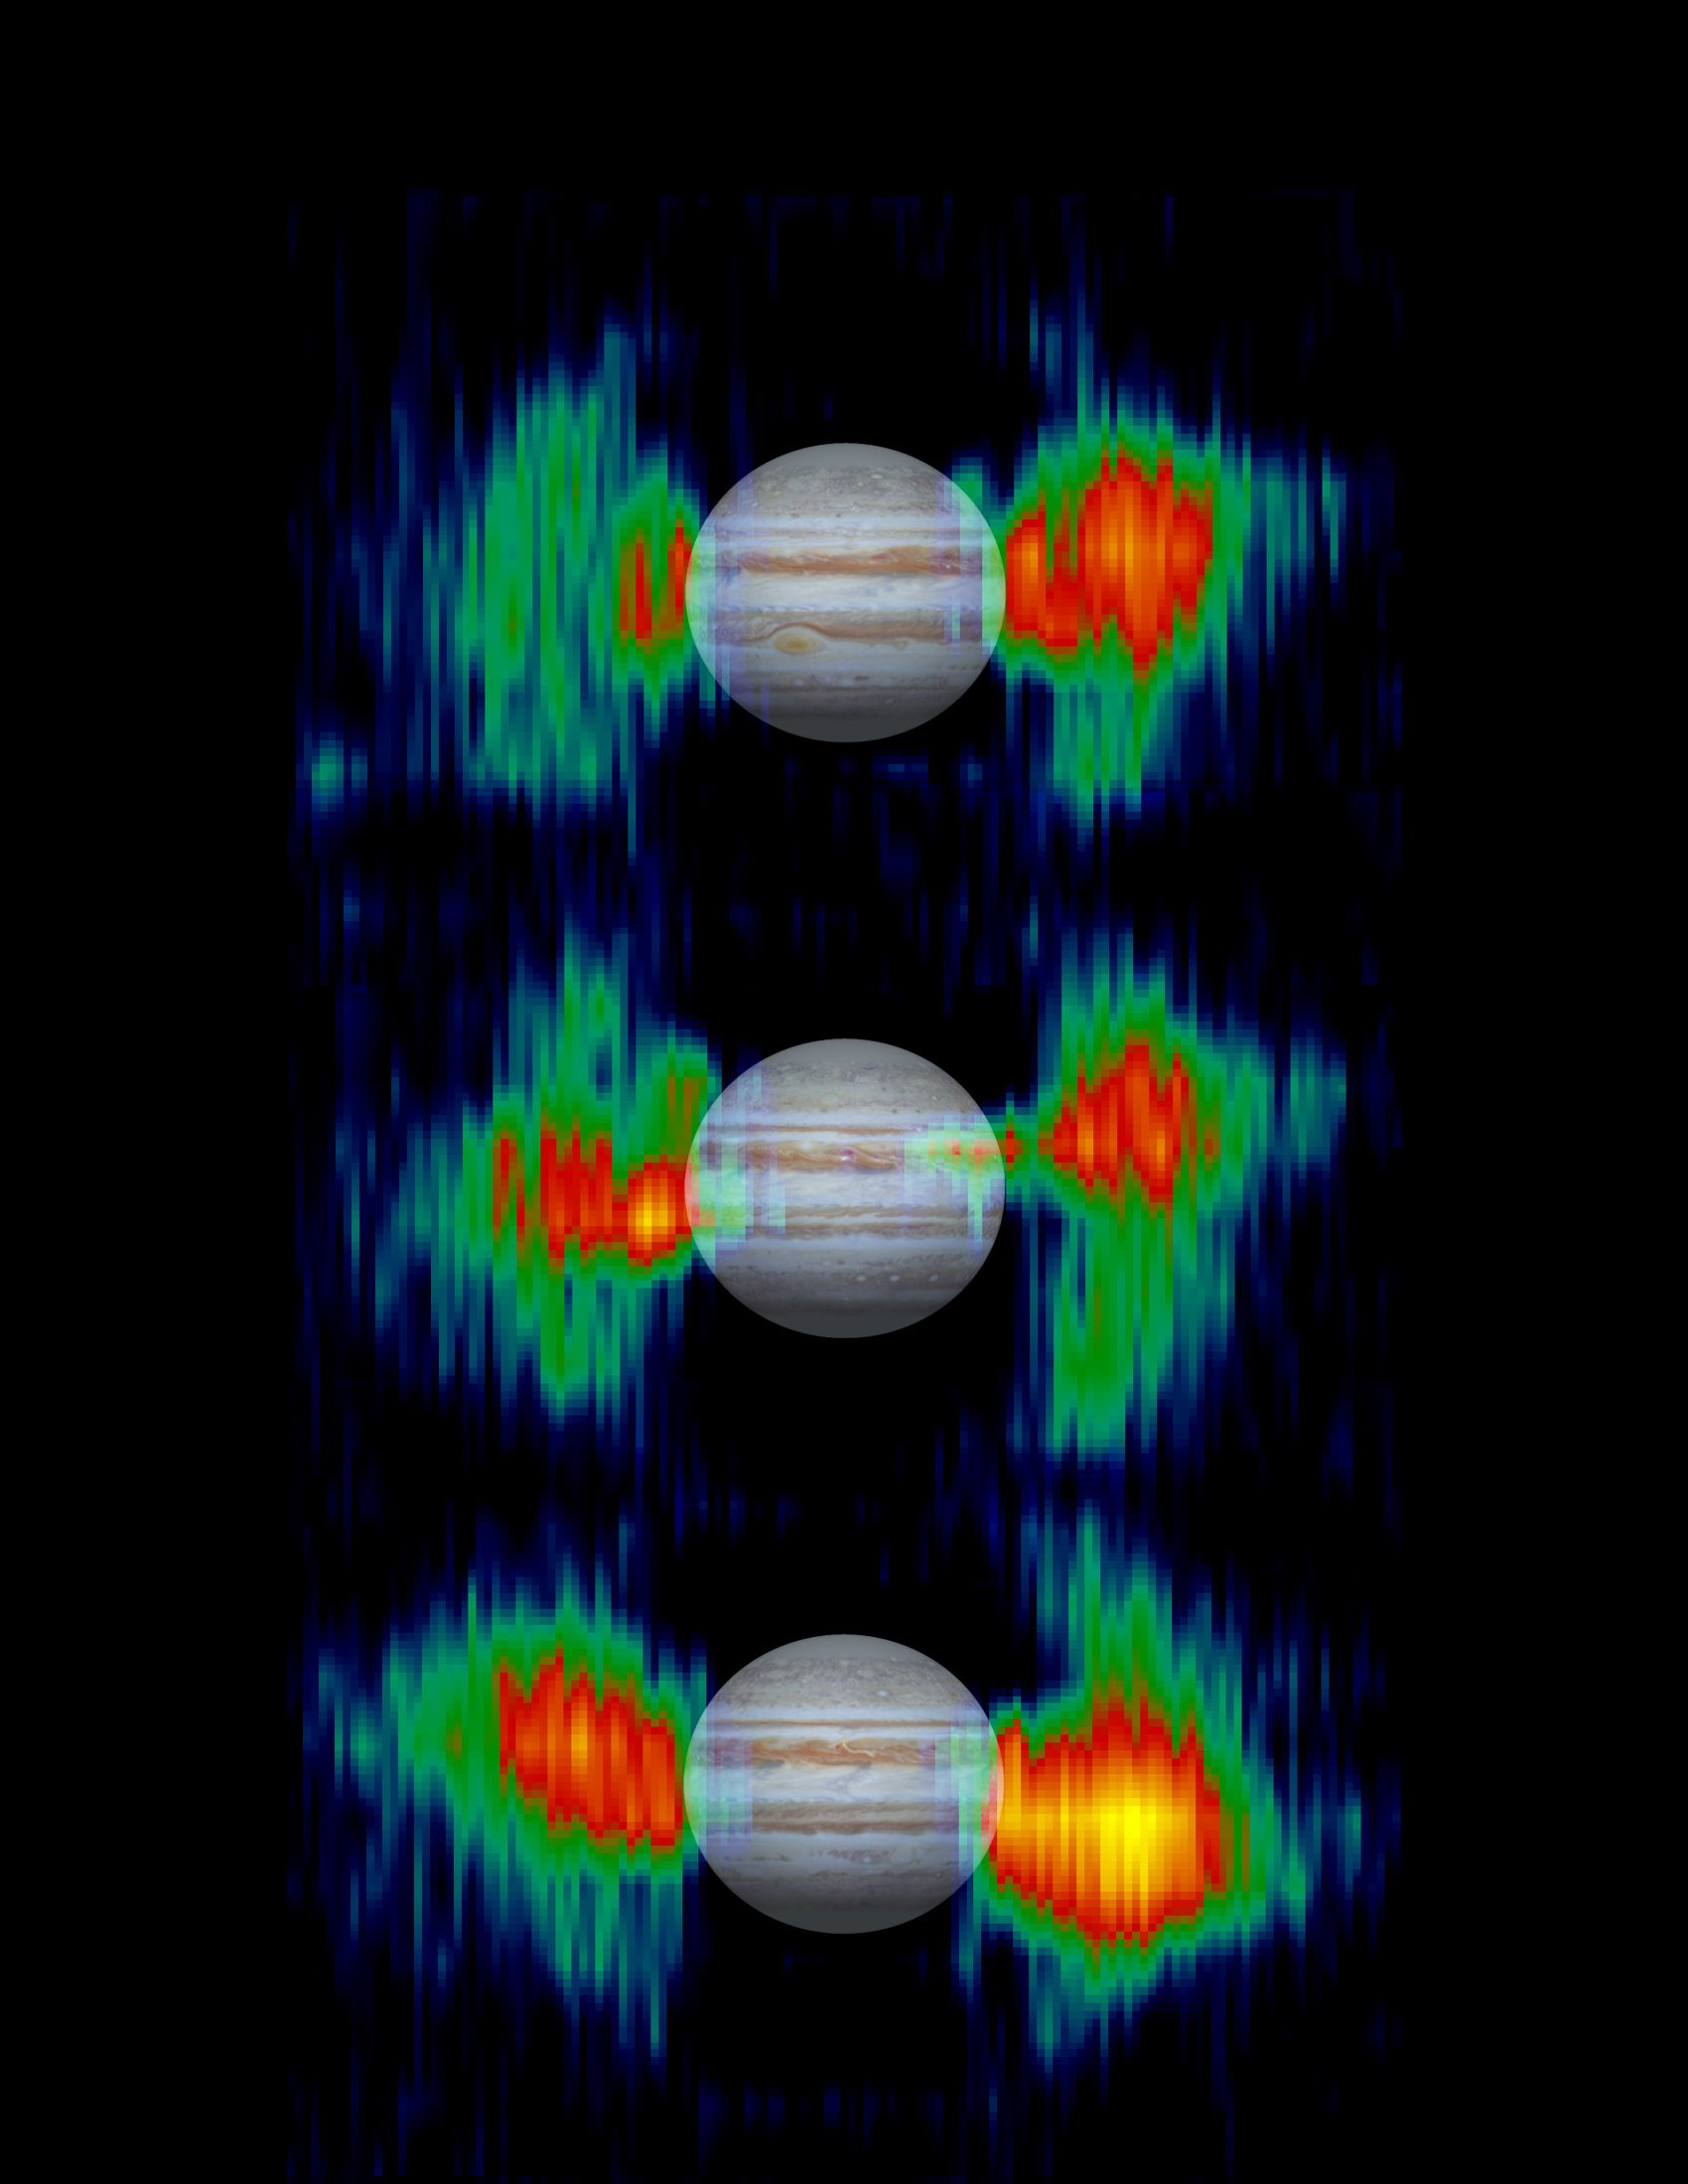

Inner Radiation Belts of Jupiter

Details in radiation belts close to Jupiter are mapped from measurements that NASA’s Cassini spacecraft made of radio emission from high-energy electrons moving at nearly the speed of light within the belts.

The three views show the belts at different points in Jupiter’s 10-hour rotation. A picture of Jupiter is superimposed to show the size of the belts relative to the planet. Cassini’s radar instrument, operating in a listen-only mode, measured the strength of microwave radio emissions at a frequency of 13.8 gigahertz (13.8 billion cycles per second or 2.2centimeter wavelength). The results indicate the region near Jupiter is one of the harshest radiation environments in the solar system.

From Earth-based radio telescopes, the telltale radio emissions would be swamped out by heat-generated radio emissions from Jupiter’s atmosphere, but Cassini was close enough to Jupiter in January 2001 to differentiate between the emissions from the radiation belts and those from the atmosphere.

The belts appear to wobble as the planet turns because they are controlled by Jupiter’s magnetic field, which is tilted in relation to the planet’s poles.

For more information about the Saturn-bound Cassini spacecraft and its observations of Jupiter, see the Cassini home page,http://saturn.jpl.nasa.gov.

Cassini is a cooperative project of NASA, the European Space Agency and the Italian Space Agency. The Jet Propulsion Laboratory, a division of the California Institute of Technology in Pasadena, manages the Cassini mission for NASA’s Office of Space Science, Washington, D.C.

Credit: NASA/JPL